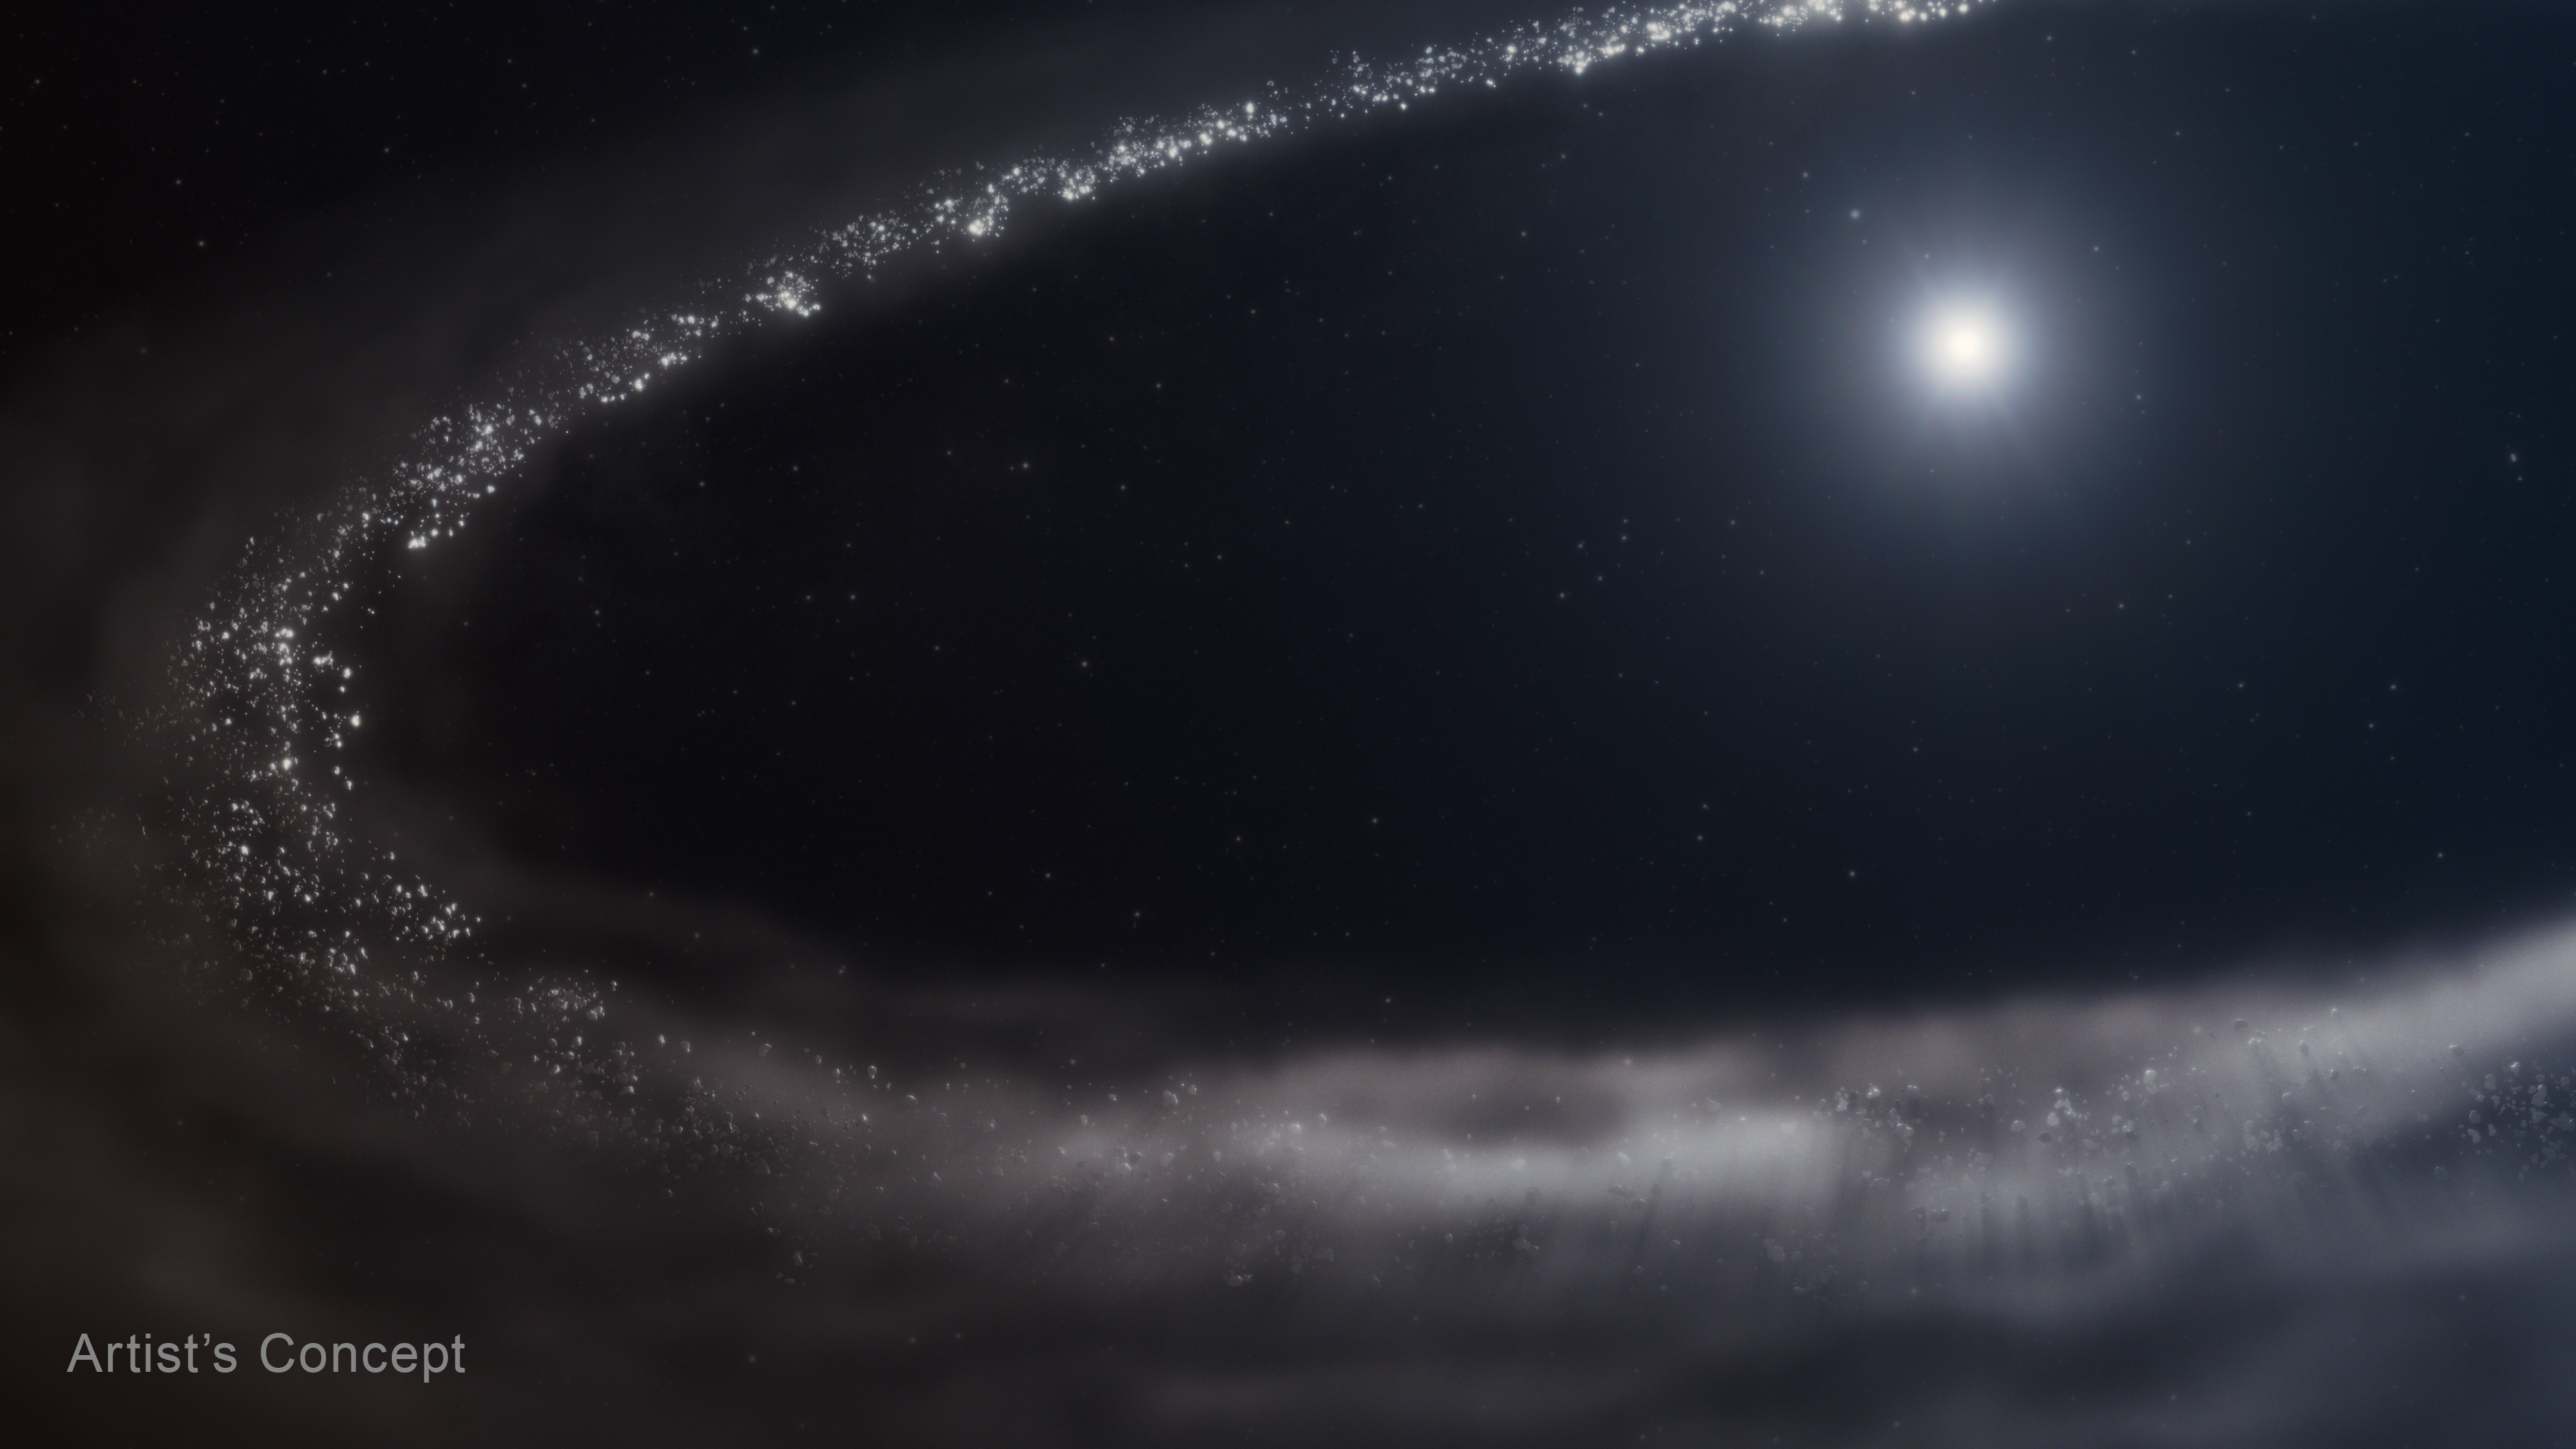

Debris Disk Around Star HD 181327 (Artist’s Concept)

For the first time, researchers confirmed the presence of crystalline water ice in a dusty debris disk that orbits a Sun-like star, using NASA’s James Webb Space Telescope. All the frozen water detected by Webb is paired with fine dust particles throughout the disk. The majority of the water ice observed is found where it’s coldest and farthest from the star. The closer to the star the researchers looked, the less water ice they found.

Credit: Artwork: NASA, ESA, CSA, STScI, Ralf Crawford (STScI)